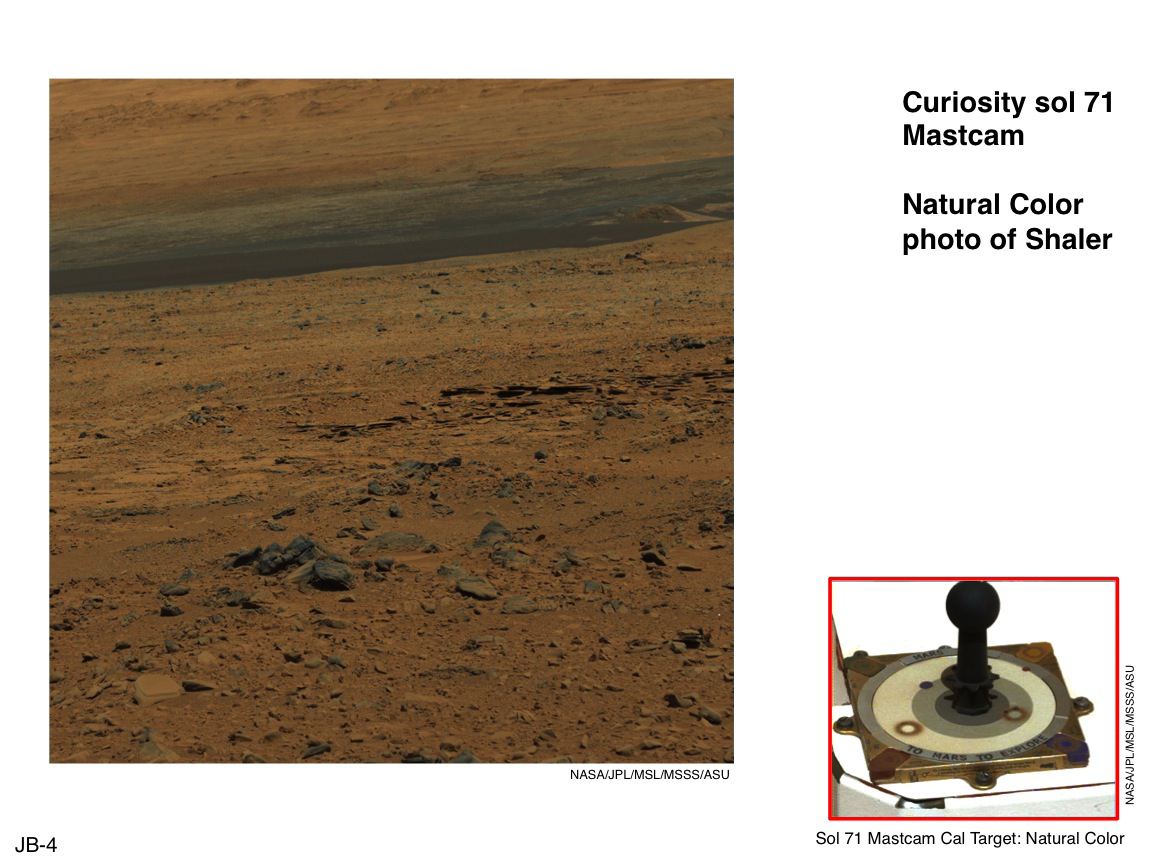

Using Curiosity’s Mast Camera to View Scene in ‘Natural’ Color

This image of terrain inside Mars’ Gale Crater and the inset of the calibration target for the Mast Camera (Mastcam) on NASA’s Mars rover Curiosity illustrate how the calibration target aids researchers in adjusting images to estimate “natural” color, or approximately what the colors would look like if we were to view the scene ourselves on Mars, using the known colors of materials on the target. This scene includes a layered outcrop called “Shaler.” The Mastcam took this image during the 71st Martian day, or sol, of Curiosity’s work on Mars (Oct. 17, 2012).

NASA’s Jet Propulsion Laboratory, Pasadena, Calif., manages the Mars Science Laboratory Project and the mission’s Curiosity rover for NASA’s Science Mission Directorate in Washington. The rover was designed and assembled at JPL, a division of the California Institute of Technology in Pasadena.

Credit: NASA/JPL-Caltech/MSSS/ASU